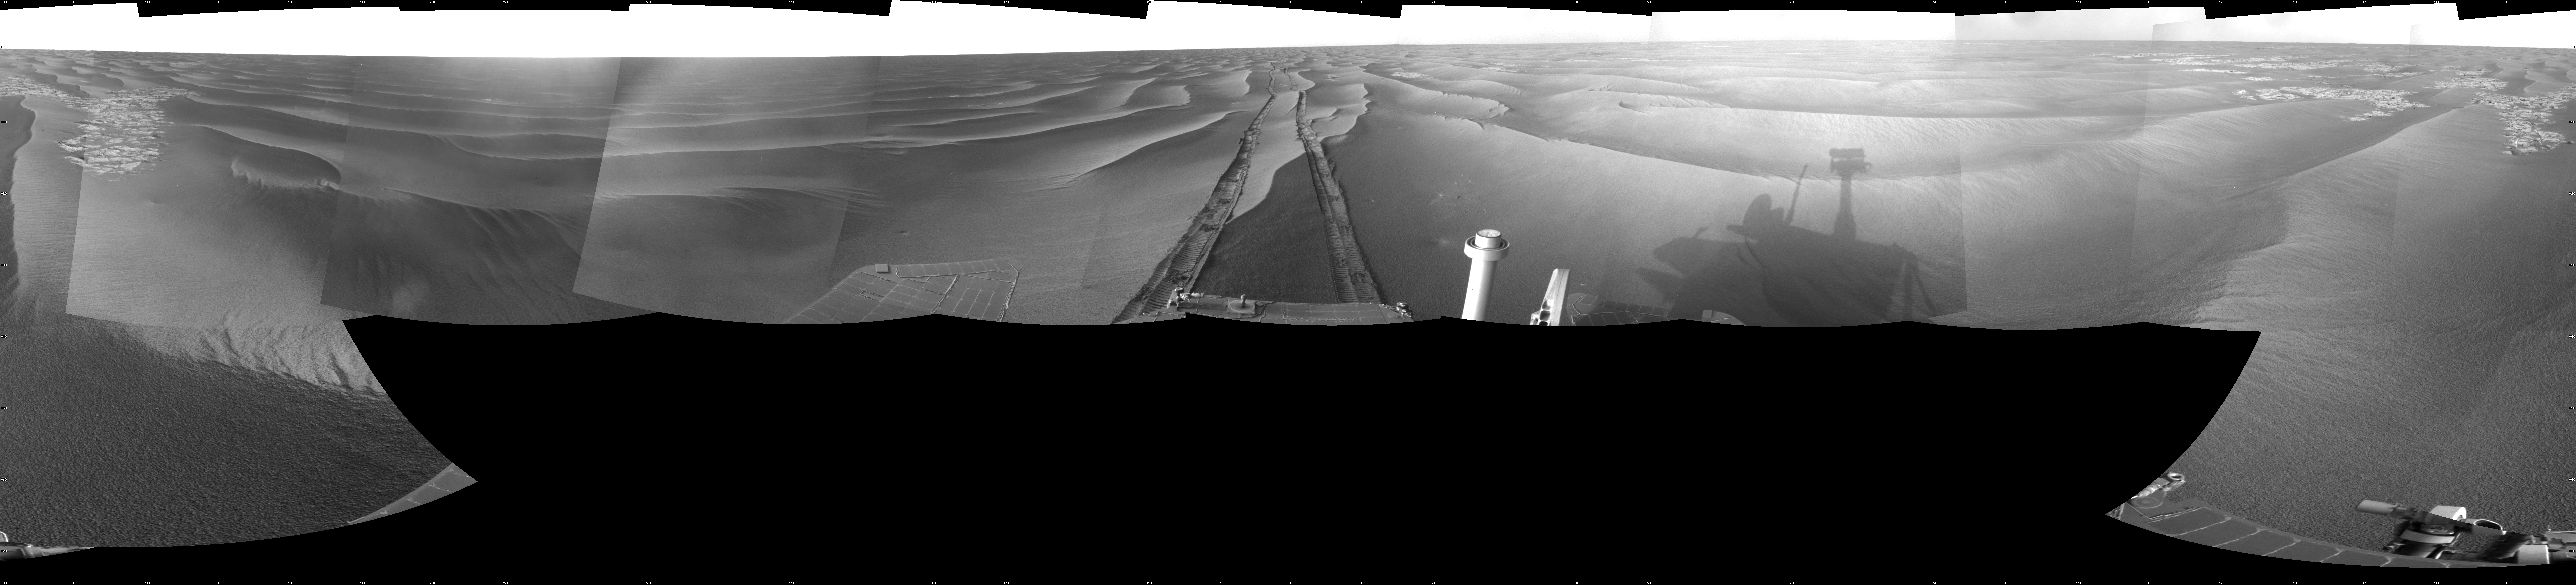

Wind-Sculpted Vicinity After Opportunity’s Sol 1797 Drive

NASA’s Mars Exploration Rover Opportunity used its navigation camera to take the images combined into this full-circle view of the rover’s surroundings just after driving 111 meters (364 feet) on the 1,797th Martian day, or sol, of Opportunity’s surface mission (Feb. 12, 2009). North is at the center; south at both ends.

Tracks from the drive recede northward across dark-toned sand ripples in the Meridiani Planum region of Mars. Patches of lighter-toned bedrock are visible on the left and right sides of the image. For scale, the distance between the parallel wheel tracks is about 1 meter (about 40 inches).

This view is presented as a cylindrical projection with geometric seam correction.

Credit: NASA/JPL-Caltech